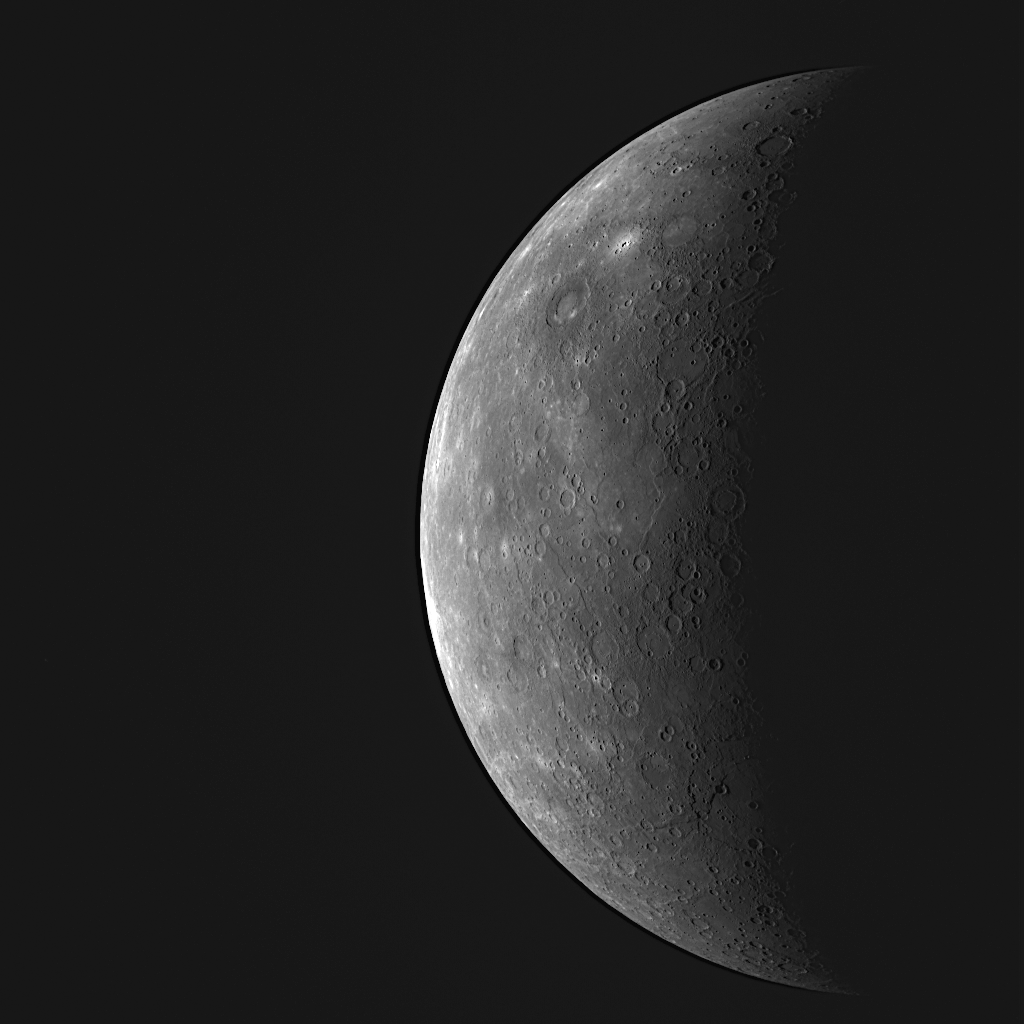

MESSENGER Sees the Previously Unseen!

Yesterday, as the spacecraft approached Mercury for the mission’s third flyby of the Solar System’s innermost planet, MESSENGER captured thi striking view. This WAC image shows portions of Mercury’s surface that had remained unseen by spacecraft even after the three flybys by Mariner 10 in 1974-75 and MESSENGER’s two earlier flybys in 2008. In this image, just returned to Earth early this morning, the newly imaged terrain is located in a wide vertical strip near the limb of the planet (on the left side of Mercury’s partially sunlit disk). Viewing the image coverage map from before the flyby provides more information on the location of the newly seen area. This WAC image is just one of 11 taken through the camera’s narrow-band color filters, and this set of images will be used to examine color differences on Mercury’s surface and to learn about the evolution of crustal rocks on the planet.

Date Acquired: September 29, 2009
Image Mission Elapsed Time (MET): 162741055
Instrument: Wide Angle Camera (NAC) of the Mercury Dual Imaging System (MDIS)
WAC Filter: 7 (750 nanometers)
Resolution: 4.8 kilometers/pixel (3.0 miles/pixel)
Scale: Mercury’s diameter is 4880 kilometers (3030 miles)
Spacecraft Altitude: 26,900 kilometers (16,700 miles)

These images are from MESSENGER, a NASA Discovery mission to conduct the first orbital study of the innermost planet, Mercury. For information regarding the use of images, see the MESSENGER image use policy.

Credit: NASA/Johns Hopkins University Applied Physics Laboratory/Carnegie Institution of Washington